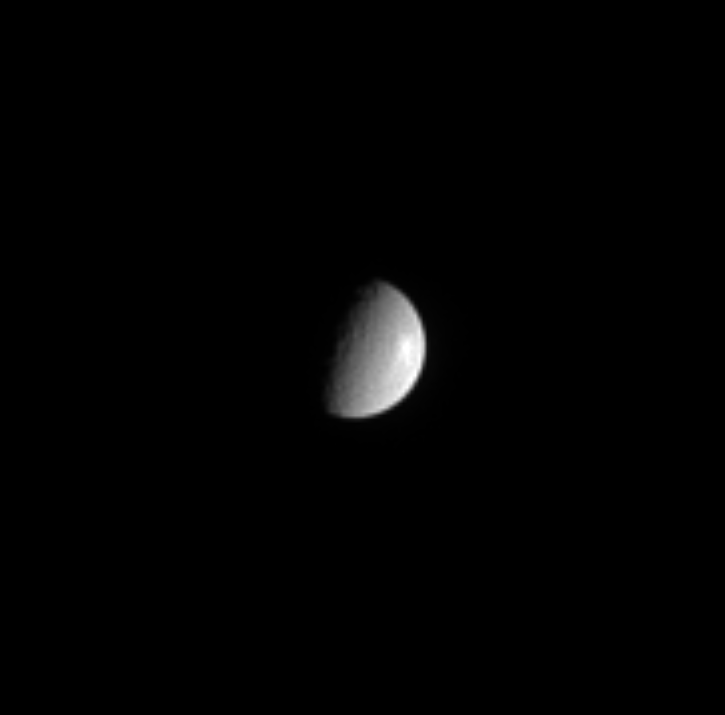

Rhea’s Battered Surface

This view of Saturn’s second-largest moon, Rhea (1,528 kilometers, or 949 miles, across), shows some of the large craters that cover its surface. There is a bright feature near the moon’s right limb, possibly a large, rayed crater or bright icy material exposed by internal processes.

The image was taken in visible light with the Cassini spacecraft narrow angle camera on Sept. 26, 2004, at a distance of 7.1 million kilometers (4.4 million miles) from Rhea and at a Sun-Rhea-spacecraft, or phase, angle of 75 degrees. The image scale is 43 kilometers (27 miles) per pixel. The image has been magnified by a factor of four and contrast-enhanced to aid visibility.

The Cassini-Huygens mission is a cooperative project of NASA, the European Space Agency and the Italian Space Agency. The Jet Propulsion Laboratory, a division of the California Institute of Technology in Pasadena, manages the Cassini-Huygens mission for NASA’s Science Mission Directorate, Washington, D.C. The Cassini orbiter and its two onboard cameras were designed, developed and assembled at JPL. The imaging team is based at the Space Science Institute, Boulder, Colo.

Credit: NASA/JPL/Space Science Institute